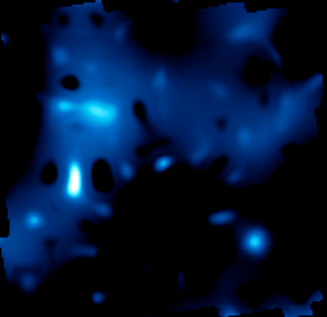

Distribution of Dark Matter – 3.5 Billion Years Ago

Object Name: Cosmological Evolution Survey Field, COSMOS Field
Object Description: Dark Matter Distribution Map, Astronomical Survey

Credit: NASA, ESA, and R. Massey (California Institute of Technology)